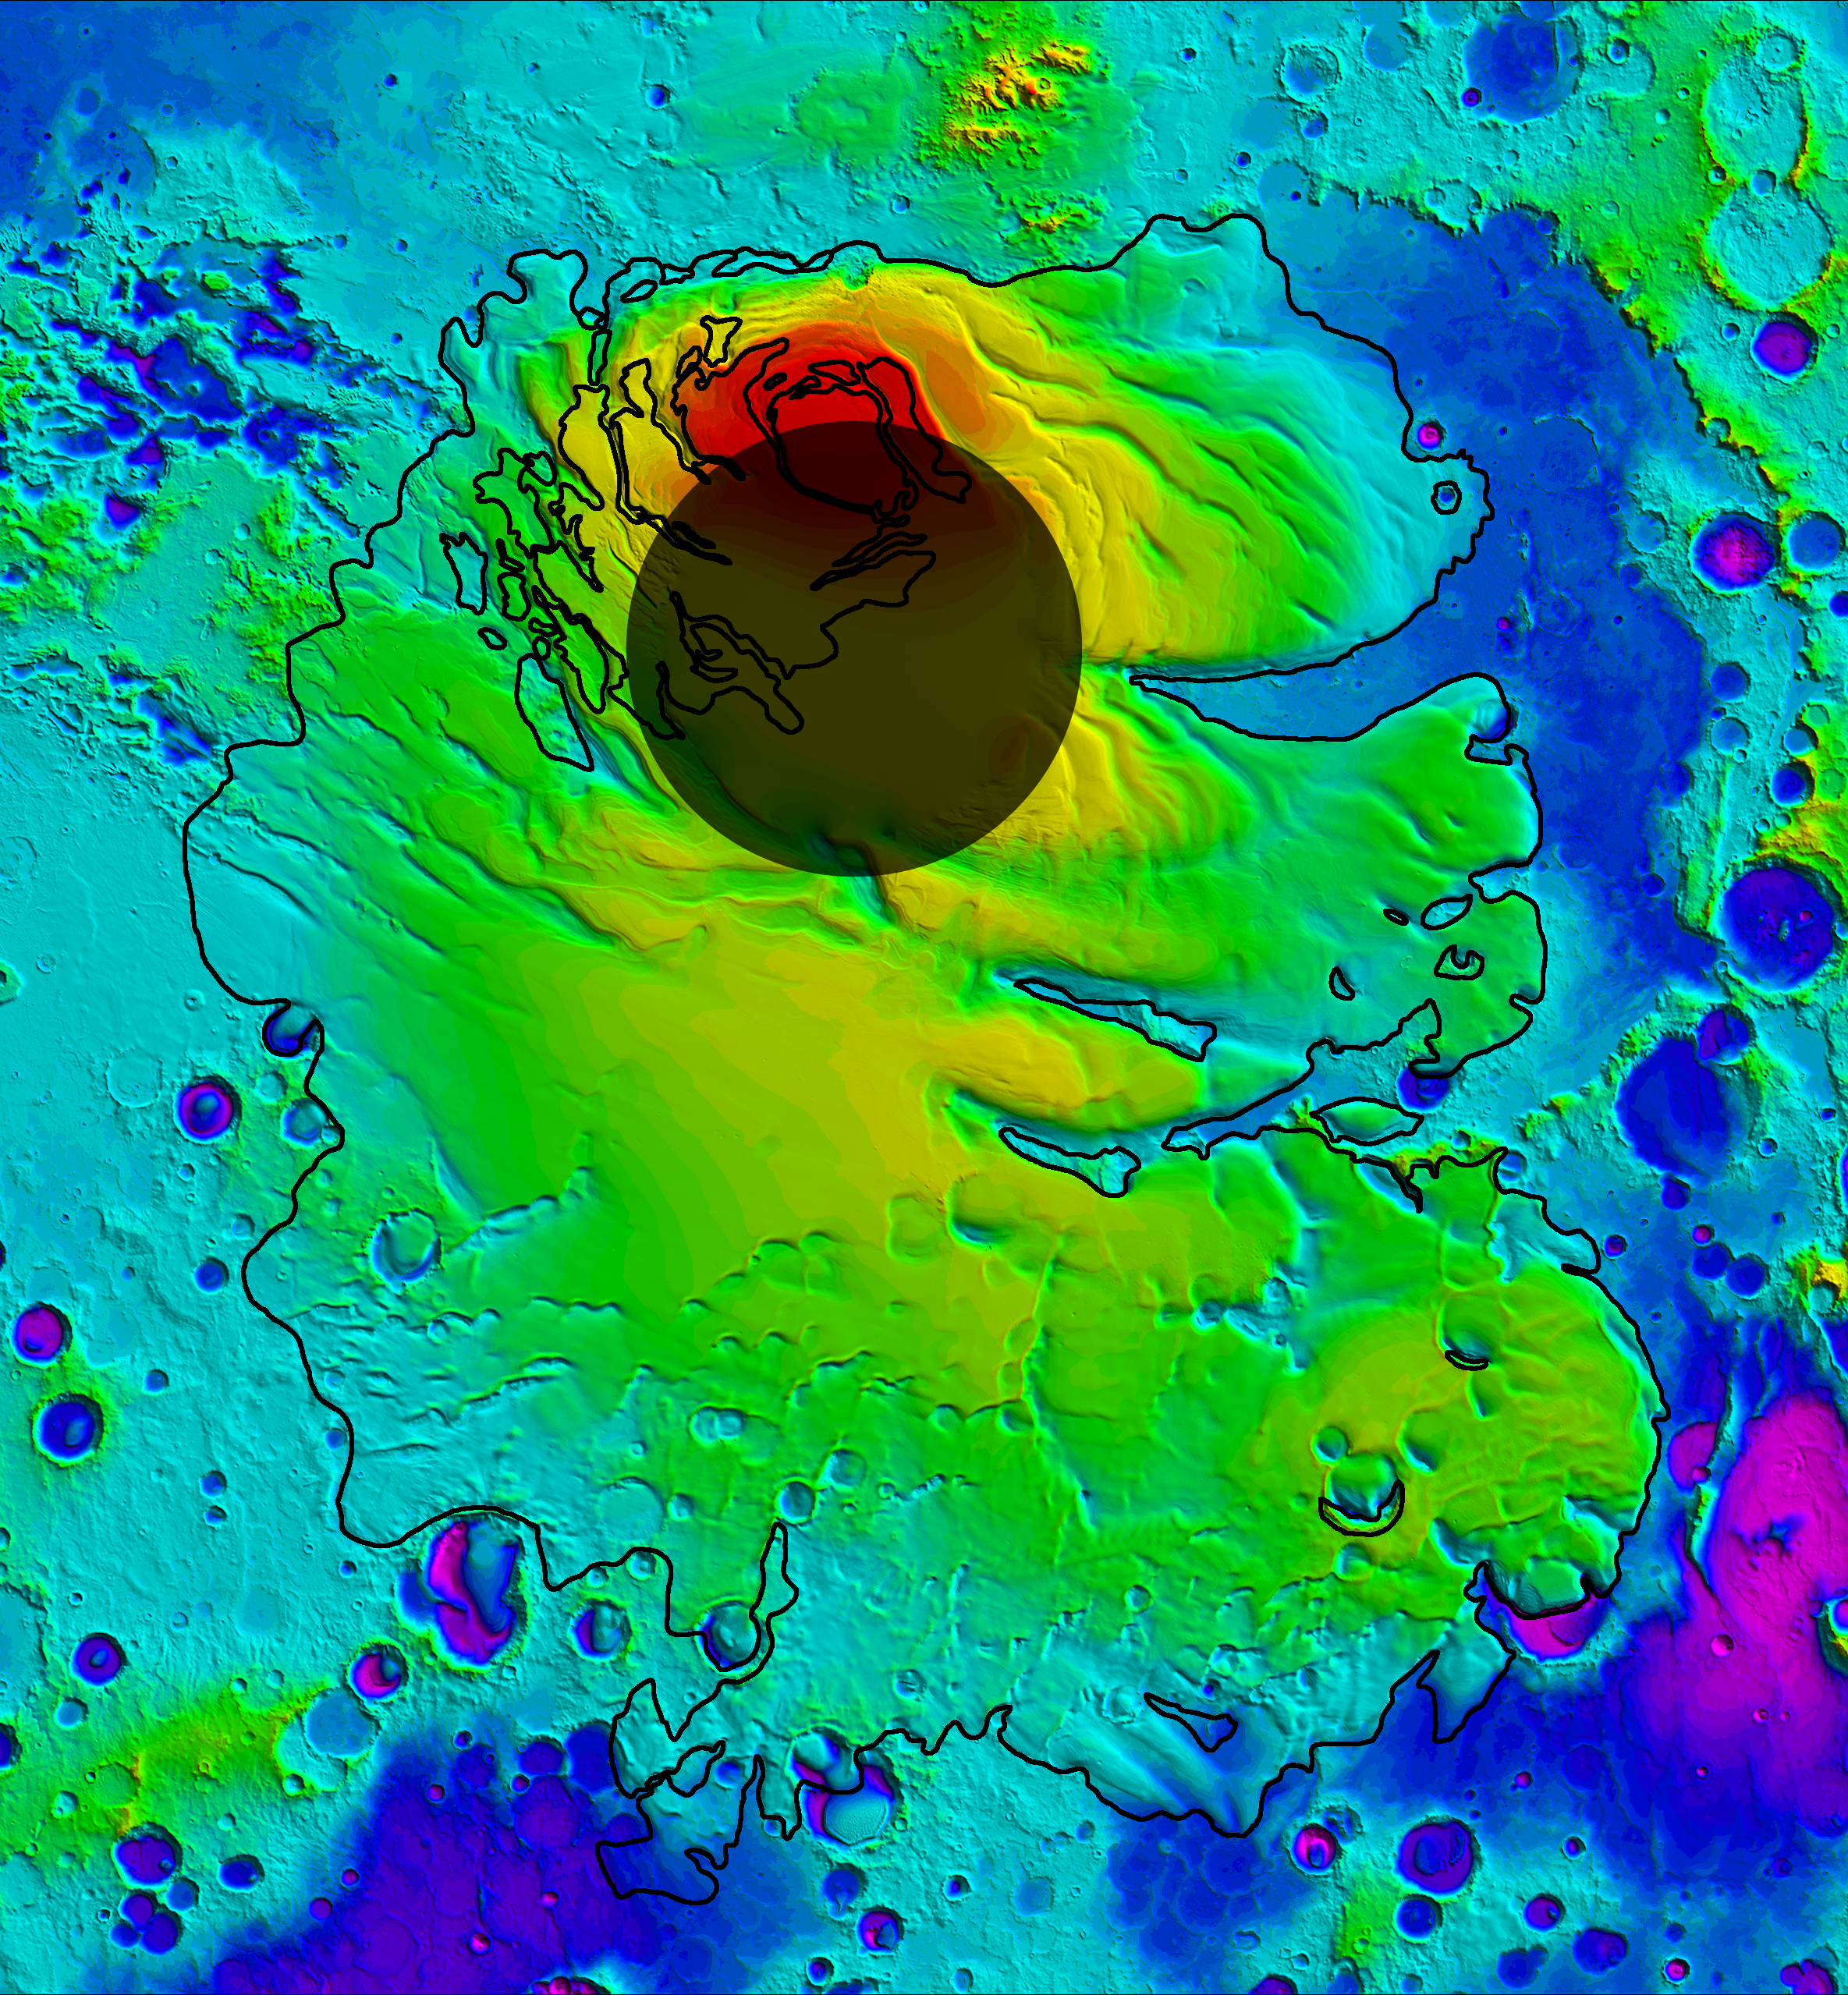

Upper Surface of Icy Layers Covering Mars’ South Polar Region

Annotated Version

This map shows the topography of the south polar region of Mars. The data were collected by the Mars Orbiter Laser Altimeter aboard NASA’s Mars Global Surveyor orbiter between 1997 and 2001. The elevation of the terrain is shown by colors, with purple and blue representing the lowest areas, and orange and red the highest. The total range of elevation shown is about 5 kilometers (3 miles). The black line shows the boundary of the south polar layered deposits, an ice-rich geologic unit that was probed by the Mars Advanced Radar for Subsurface and Ionospheric Sounding (MARSIS) aboard the European Space Agency’s Mars Express orbiter.

The radar data indicate that the deposit is more than 3.7 kilometers (2.3 miles) thick in places, and that the material consists of nearly pure water ice, with only a small component of dust. The MARSIS team also determined that the total volume of ice in the layered deposits is equivalent to a water layer 11 meters (36 feet) deep, if spread evenly across the planet. The boundary of the layered deposits was mapped by scientists from the U.S. Geological Survey. The dark circle in the upper center is the area poleward of 87 degrees south latitude, where MARSIS data cannot be collected. The image covers an area 1,670 by 1,800 kilometers (1,035 by 1,115 miles).

MARSIS is an instrument on the European Space Agency’s Mars Express orbiter. NASA and the Italian Space Agency jointly funded the instrument. The Mars Orbiter Laser Altimeter flew on NASA’s Mars Global Surveyor orbiter.

Credit: NASA/JPL/ASI/ESA/Univ. of Rome/MOLA Science Team/USGS